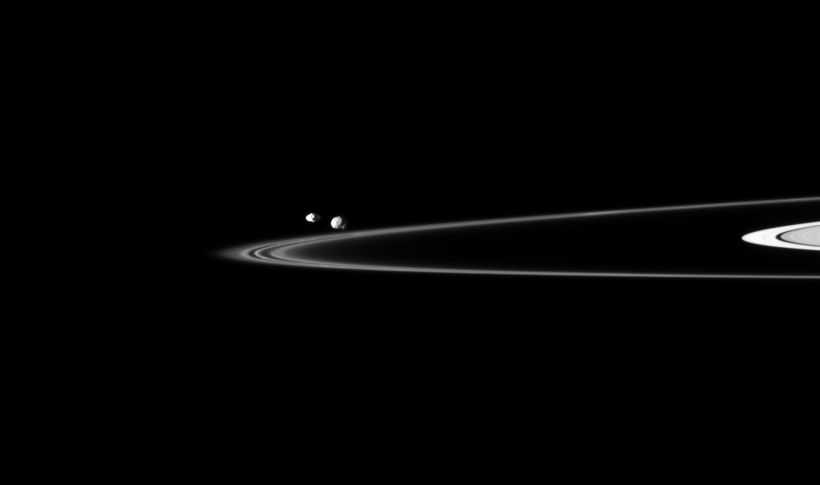

Petite Pair Beyond Rings

Two of Saturn’s small moons can be seen orbiting beyond the planet’s thin F ring in this Cassini spacecraft image.

Pandora (81 kilometers, or 50 miles across) is on the left, and Epimetheus (113 kilometers, or 70 miles across) is on the right. This view looks toward the northern, sunlit side of the rings from just above the ringplane. Both moons are closer to Cassini than are the rings. Pandora is slightly closer to Cassini than Epimetheus here.

The image was taken in visible light with the Cassini spacecraft narrow-angle camera on Nov. 23, 2009. The view was acquired at a distance of approximately 1.3 million kilometers (808,000 miles) from Pandora and Epimetheus. Image scale is 8 kilometers (5 miles) per pixel.

The Cassini-Huygens mission is a cooperative project of NASA, the European Space Agency and the Italian Space Agency. The Jet Propulsion Laboratory, a division of the California Institute of Technology in Pasadena, manages the mission for NASA’s Science Mission Directorate, Washington, D.C. The Cassini orbiter and its two onboard cameras were designed, developed and assembled at JPL. The imaging operations center is based at the Space Science Institute in Boulder, Colo.

Credit: NASA/JPL/Space Science Institute